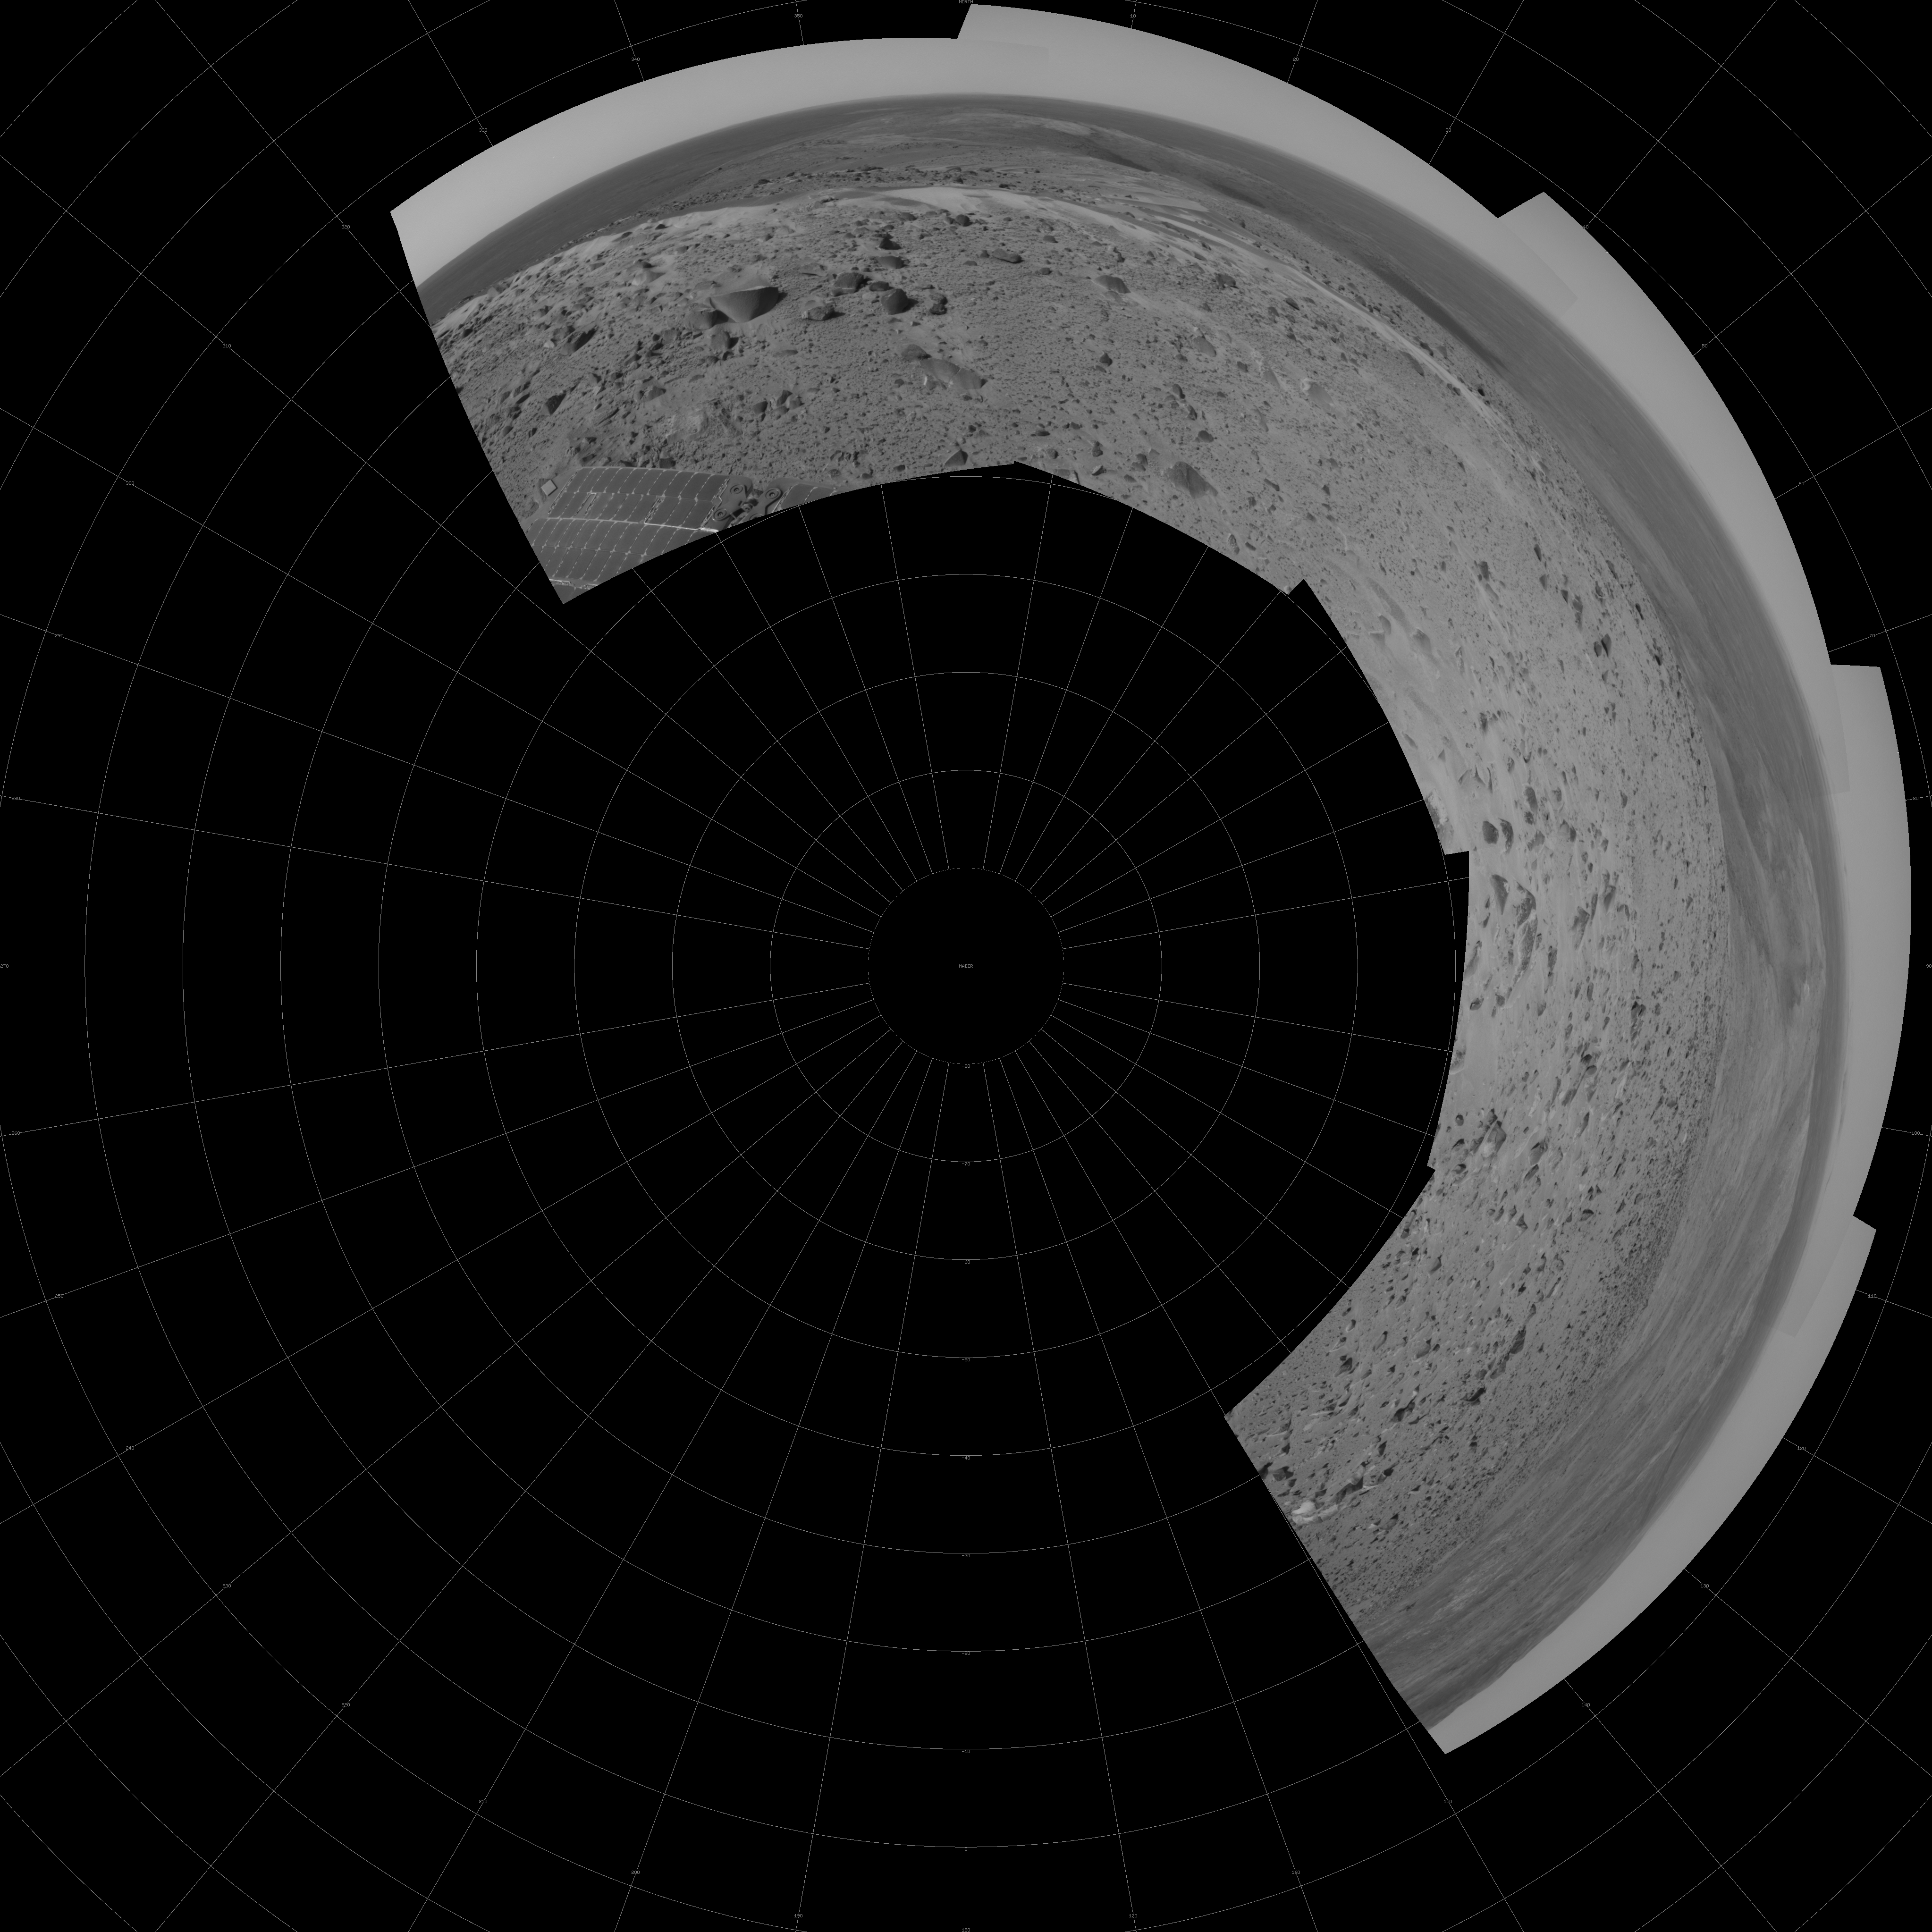

After Conquering ‘Husband Hill,’ Spirit Moves On (Polar)

The first explorer ever to scale a summit on another planet, NASA’s Mars Exploration Rover Spirit has begun a long trek downward from the top of “Husband Hill” to new destinations. As shown in this 180-degree panorama from east of the summit, Spirit’s earlier tracks are no longer visible. They are off to the west (to the left in this view). Spirit’s next destination is “Haskin Ridge,” straight ahead along the edge of the steep cliff on the right side of this panorama.

The scene is a mosaic of images that Spirit took with the navigation camera on the rover’s 635th Martian day, or sol, (Oct. 16, 2005) of exploration of Gusev Crater on Mars. This view is presented in a polar projection with geometric seam correction.

Credit: NASA/JPL-Caltech